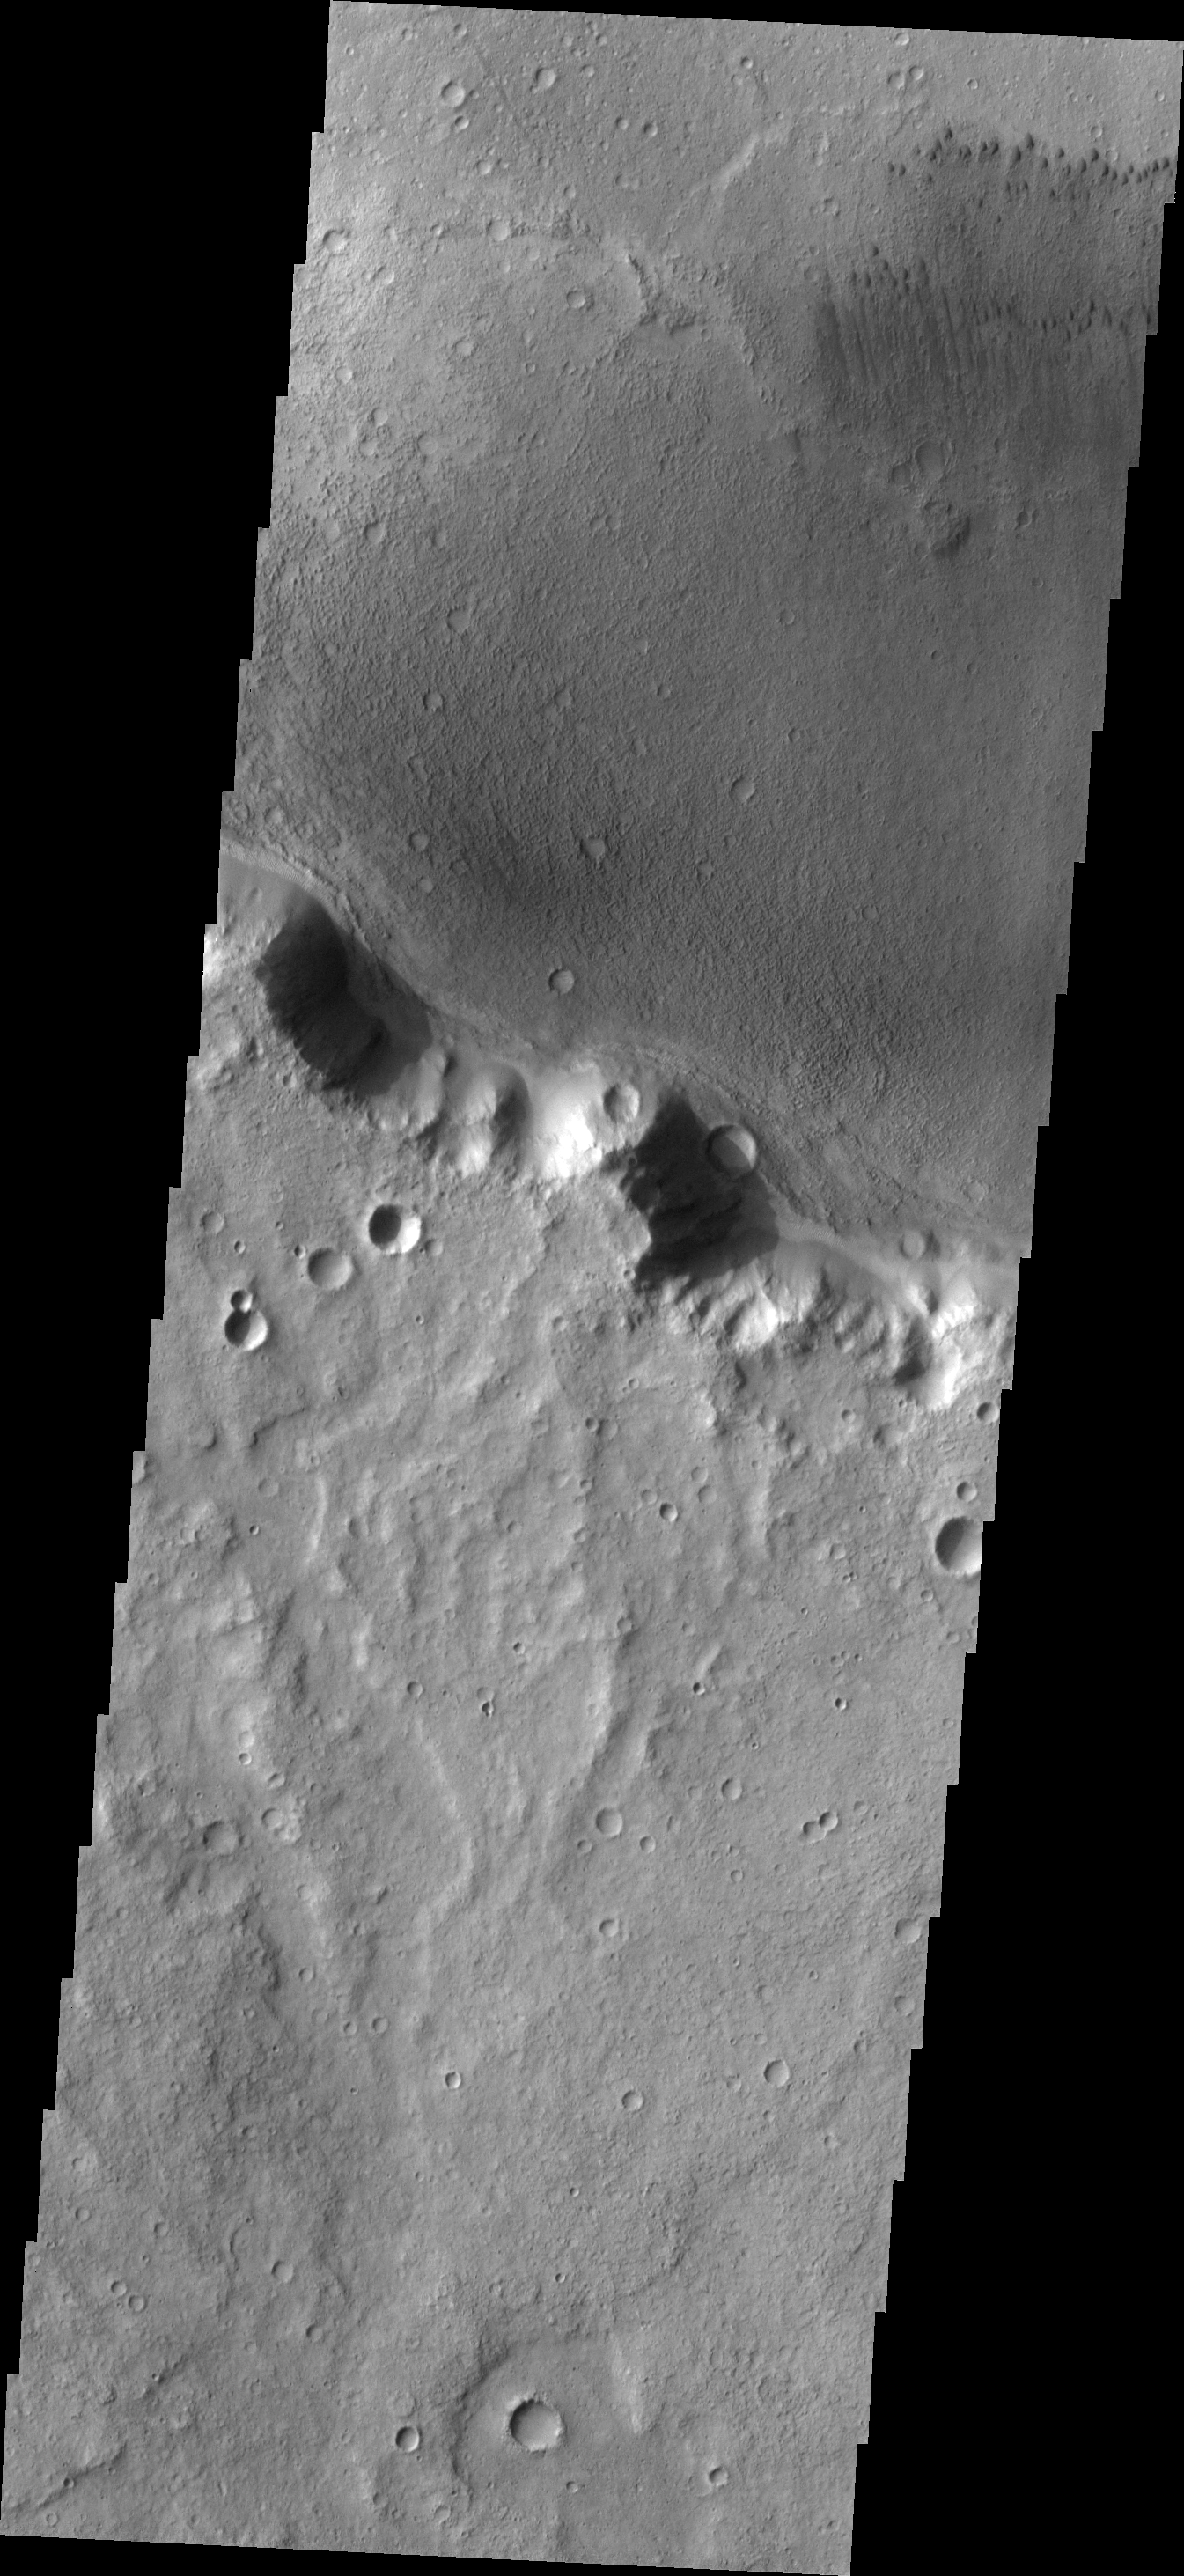

Dunes

These small dark dunes are located on the floor of an unnamed crater in Tyrrhena Terra.

Image information: VIS instrument. Latitude -9.9N, Longitude 98.1E. 18 meter/pixel resolution.

Please see the THEMIS Data Citation Note for details on crediting THEMIS images.

Note: this THEMIS visual image has not been radiometrically nor geometrically calibrated for this preliminary release. An empirical correction has been performed to remove instrumental effects. A linear shift has been applied in the cross-track and down-track direction to approximate spacecraft and planetary motion. Fully calibrated and geometrically projected images will be released through the Planetary Data System in accordance with Project policies at a later time.

NASA’s Jet Propulsion Laboratory manages the 2001 Mars Odyssey mission for NASA’s Office of Space Science, Washington, D.C. The Thermal Emission Imaging System (THEMIS) was developed by Arizona State University, Tempe, in collaboration with Raytheon Santa Barbara Remote Sensing. The THEMIS investigation is led by Dr. Philip Christensen at Arizona State University. Lockheed Martin Astronautics, Denver, is the prime contractor for the Odyssey project, and developed and built the orbiter. Mission operations are conducted jointly from Lockheed Martin and from JPL, a division of the California Institute of Technology in Pasadena.

Credit: NASA/JPL/ASU